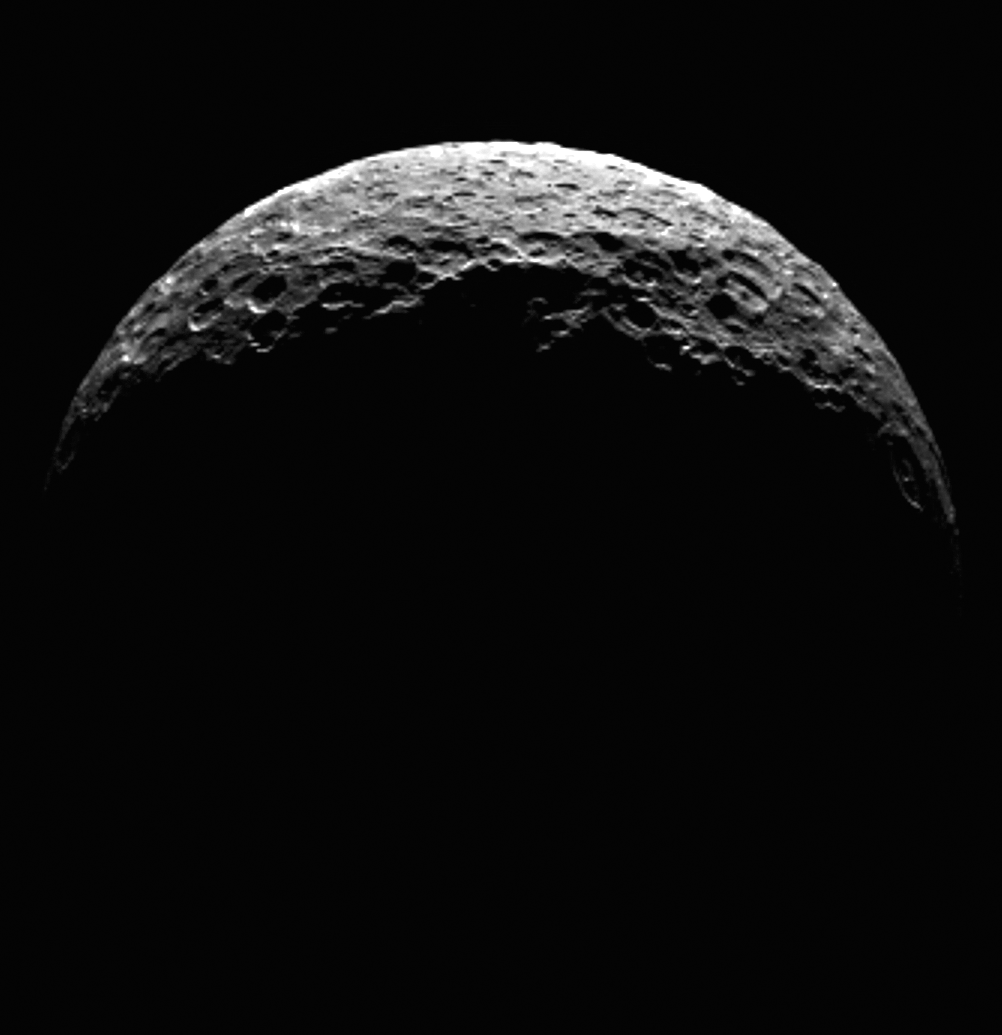

Ceres’ North Pole

This animation shows the north pole of dwarf planet Ceres as seen by the Dawn spacecraft on April 10, 2015. Dawn was at a distance of 21,000 miles (33,000 kilometers) when its framing camera took these images. The spacecraft was maneuvering toward its first science orbit, which it will enter on April 23.

A processed still image is also available, showing Ceres as a crescent.

Dawn’s mission is managed by JPL for NASA’s Science Mission Directorate in Washington. Dawn is a project of the directorate’s Discovery Program, managed by NASA’s Marshall Space Flight Center in Huntsville, Alabama. UCLA is responsible for overall Dawn mission science. Orbital ATK, Inc., in Dulles, Virginia, designed and built the spacecraft. The German Aerospace Center, the Max Planck Institute for Solar System Research, the Italian Space Agency and the Italian National Astrophysical Institute are international partners on the mission team.

Credit: NASA/JPL-Caltech/UCLA/MPS/DLR/IDA